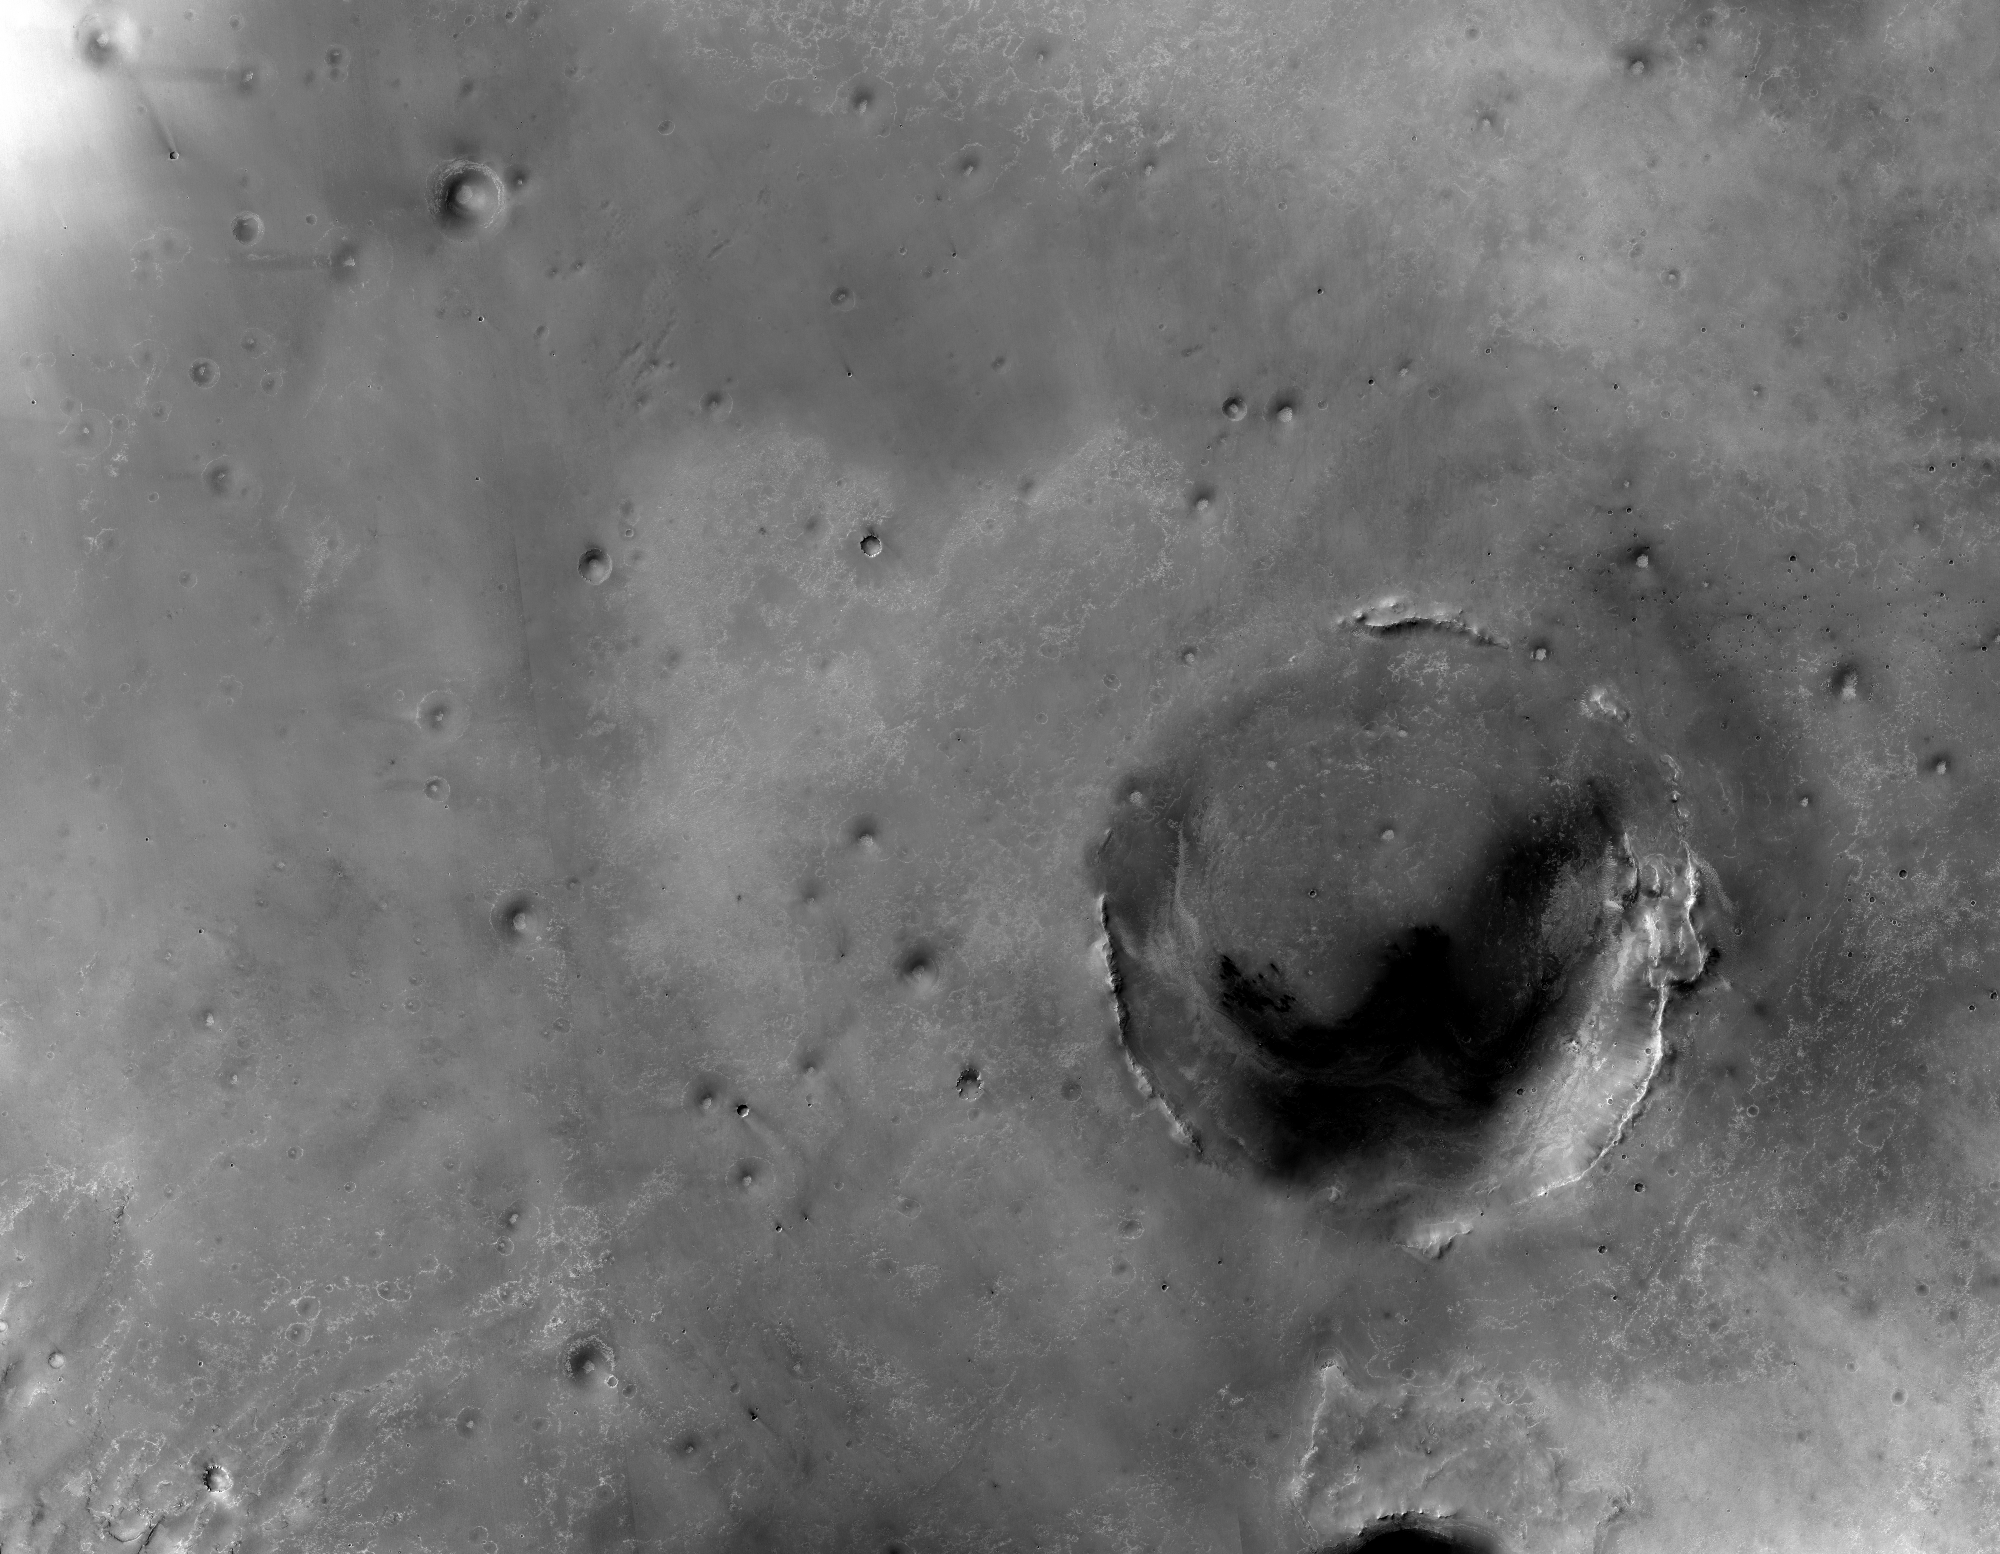

Endeavour Crater in Context

Figure 1

The largest crater in this mosaic of images taken by the Context Camera on NASA’s Mars Reconnaissance Orbiter is Endeavour Crater, which is 22 kilometers (14 miles) in diameter.

The team operating NASA’s Mars Exploration Rover Opportunity in the Meridiani Planum region of Mars chose to drive the rover toward Endeavour after Opportunity ascended out of smaller Victoria Crater in August 2008.

Opportunity caught its first glimpse of Endeavour’s rim on March 7, 2009, during the 1,820th Martian day, or sol, of the rover’s mission on Mars. The rover was about 12 kilometers (7 miles) from the closest point of the crater.

Annotations on Figure 1 show vectors from Opportunity’s position on that date toward the portions of the rim seen in images that Opportunity’s panoramic camera (Pancam) took from the Sol 1820 location. In addition to three portions of Endeavour’s rim, the rim of a smaller, more distant crater, Iazu, appears faintly on the horizon in the Pancam images.

NASA’s Jet Propulsion Laboratory, a division of the California Institute of Technology in Pasadena, manages the Mars Reconnaissance Orbiter for NASA’s Science Mission Directorate, Washington. Lockheed Martin Space Systems, Denver, is the prime contractor for the project and built the spacecraft. Malin Space Science Systems, San Diego, provided and operates the Context Camera.

Credit: NASA/JPL-Caltech/MSSS